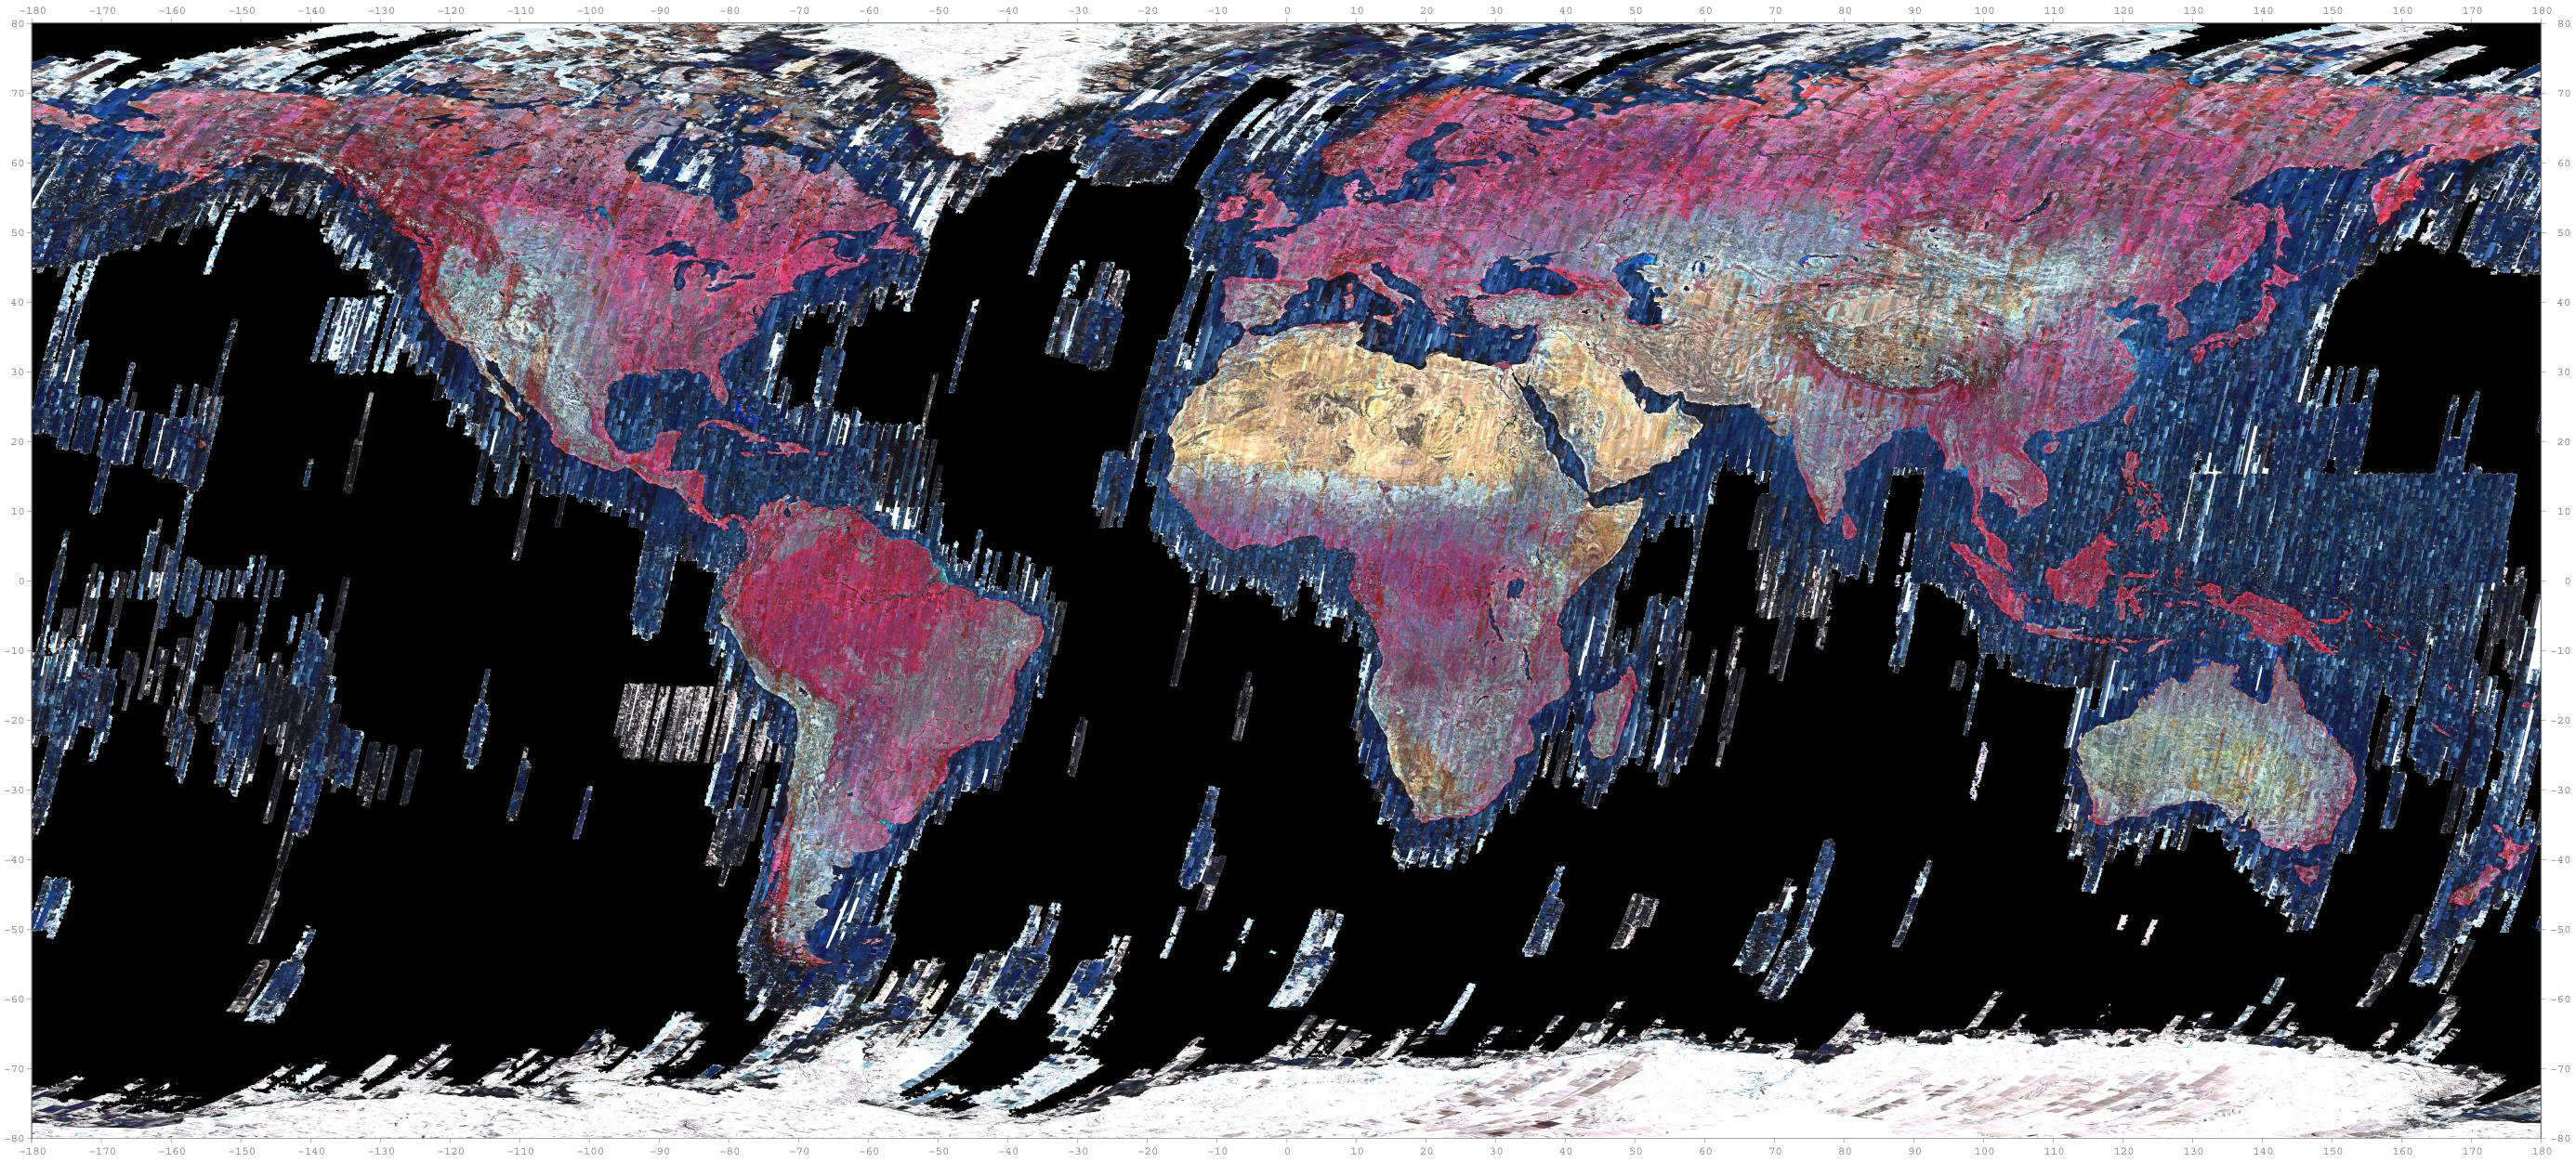

ASTER Global Mosaic

The ASTER instrument has been acquiring images since 2000. Currently the archive contains over 3.7 million images, including day and night thermal infrared data, and stereo pairs of the entire land surface of the Earth. This mosaic was created from thumbnail browse images, using bands 3, 2 and 1 displayed in red, green, and blue, respectively. The mosaic was also warped onto a spinning globe.

With its 14 spectral bands from the visible to the thermal infrared wavelength region and its high spatial resolution of about 50 to 300 feet (15 to 90 meters), ASTER images Earth to map and monitor the changing surface of our planet. ASTER is one of five Earth-observing instruments launched Dec. 18, 1999, on Terra. The instrument was built by Japan’s Ministry of Economy, Trade and Industry. A joint U.S./Japan science team is responsible for validation and calibration of the instrument and data products.

The broad spectral coverage and high spectral resolution of ASTER provides scientists in numerous disciplines with critical information for surface mapping and monitoring of dynamic conditions and temporal change. Example applications are monitoring glacial advances and retreats; monitoring potentially active volcanoes; identifying crop stress; determining cloud morphology and physical properties; wetlands evaluation; thermal pollution monitoring; coral reef degradation; surface temperature mapping of soils and geology; and measuring surface heat balance.

The U.S. science team is located at NASA’s Jet Propulsion Laboratory in Pasadena, Calif. The Terra mission is part of NASA’s Science Mission Directorate, Washington.

Credit: NASA/METI/AIST/Japan Space Systems, and U.S./Japan ASTER Science Team